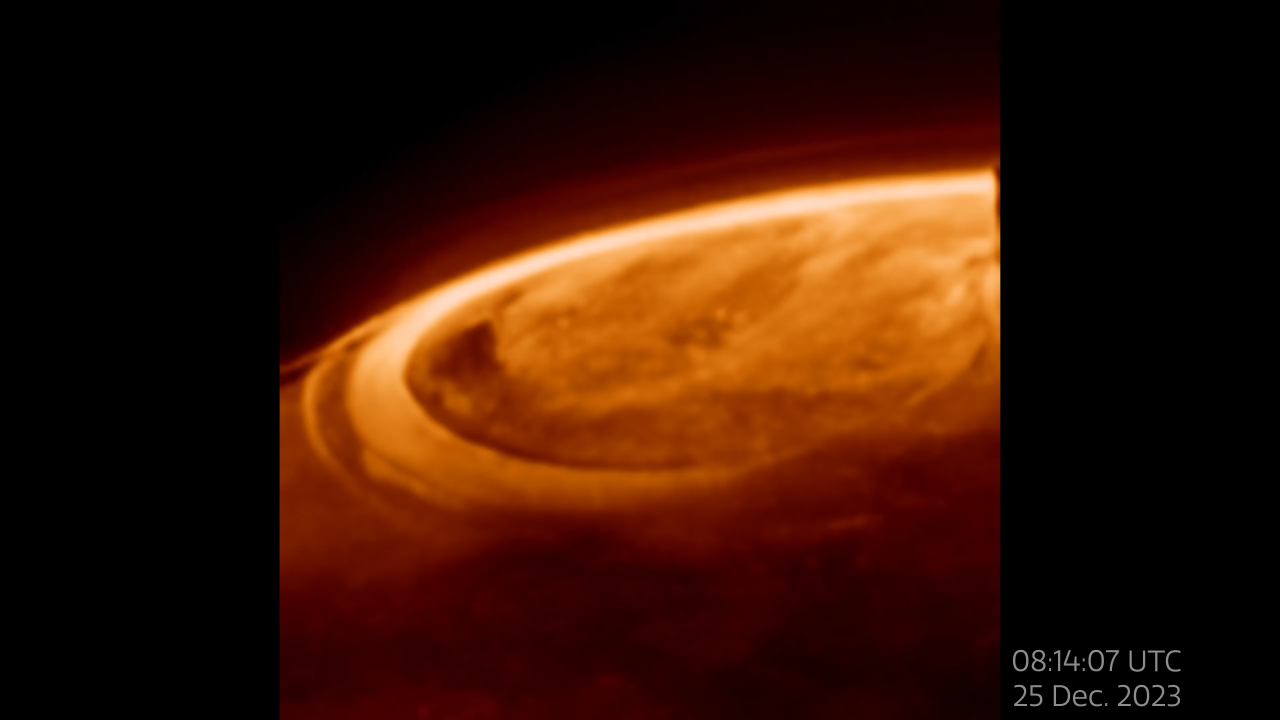

Closeup Observations of Auroras on Jupiter

NASA's James Webb Space Telescope has captured new details of the auroras on our solar system’s largest planet. The dancing lights observed on Jupiter are hundreds of times brighter than those seen on Earth.

These observations of Jupiter’s auroras at a wavelength of 3.36 microns (F335M) were captured with Webb’s NIRCam (Near-Infrared Camera) on December 25, 2023.

Scientists found that the emission from the trihydrogen ion, known as H3+, is far more variable than previously believed. H3+ is created by the impact of high energy electrons on molecular hydrogen. Because this emission shines brightly in the infrared, Webb’s instruments are well equipped to observe it.

Credit: Video: NASA, ESA, CSA, Jonathan Nichols (University of Leicester), Mahdi Zamani (ESA/Webb)